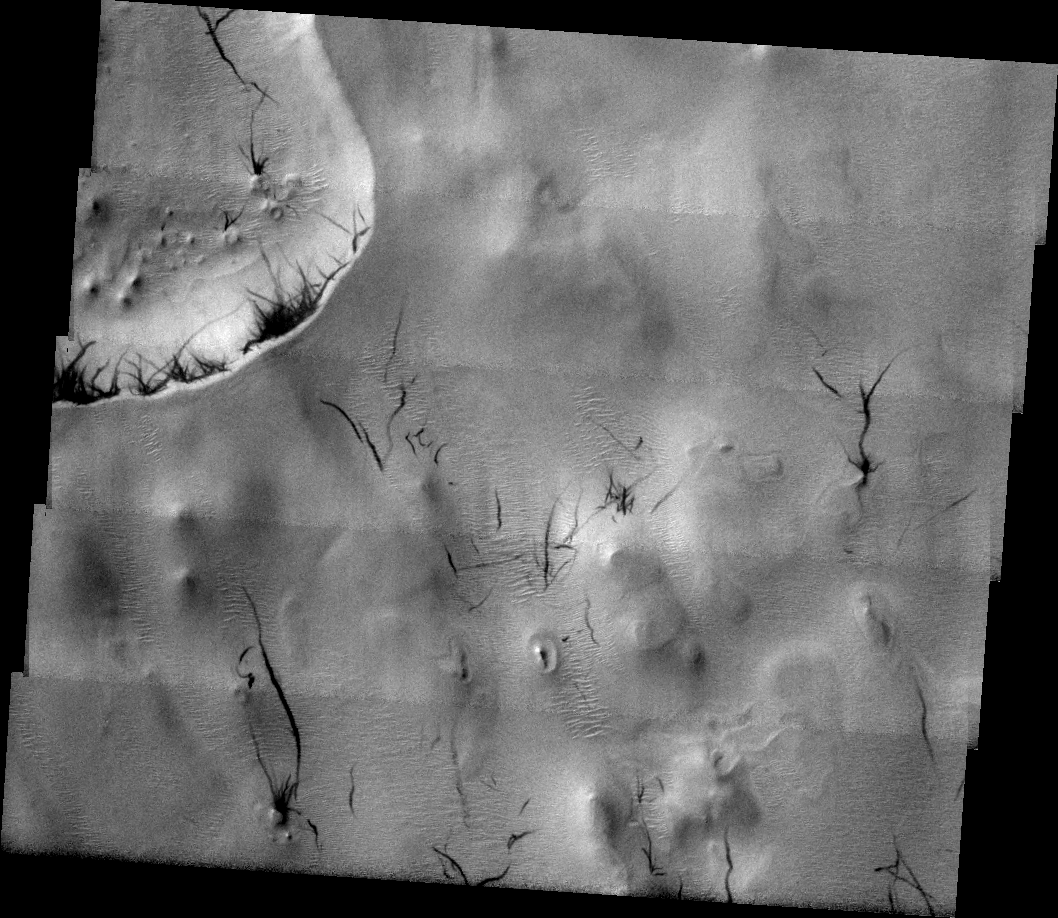

Dust Devil Days

Released 6 July 2004

The atmosphere of Mars is a dynamic system. Water-ice clouds, fog, and hazes can make imaging the surface from space difficult. Dust storms can grow from local disturbances to global sizes, through which imaging is impossible. Seasonal temperature changes are the usual drivers in cloud and dust storm development and growth.

Eons of atmospheric dust storm activity has left its mark on the surface of Mars. Dust carried aloft by the wind has settled out on every available surface; sand dunes have been created and moved by centuries of wind; and the effect of continual sand-blasting has modified many regions of Mars, creating yardangs and other unusual surface forms.

Dust devils, small cyclonic wind storms, are common in the American Southwest and on Mars. As the dust devil moves across the surface it picks up the loose dust, leaving behind a dark track to mark its passage. These dust devil tracks are in the Argyre Basin.

Image information: VIS instrument. Latitude -46.6, Longitude 317.5 East (42.5 West). 19 meter/pixel resolution.

Note: this THEMIS visual image has not been radiometrically nor geometrically calibrated for this preliminary release. An empirical correction has been performed to remove instrumental effects. A linear shift has been applied in the cross-track and down-track direction to approximate spacecraft and planetary motion. Fully calibrated and geometrically projected images will be released through the Planetary Data System in accordance with Project policies at a later time.

NASA’s Jet Propulsion Laboratory manages the 2001 Mars Odyssey mission for NASA’s Office of Space Science, Washington, D.C. The Thermal Emission Imaging System (THEMIS) was developed by Arizona State University, Tempe, in collaboration with Raytheon Santa Barbara Remote Sensing. The THEMIS investigation is led by Dr. Philip Christensen at Arizona State University. Lockheed Martin Astronautics, Denver, is the prime contractor for the Odyssey project, and developed and built the orbiter. Mission operations are conducted jointly from Lockheed Martin and from JPL, a division of the California Institute of Technology in Pasadena.

Credit: NASA/JPL/Arizona State University